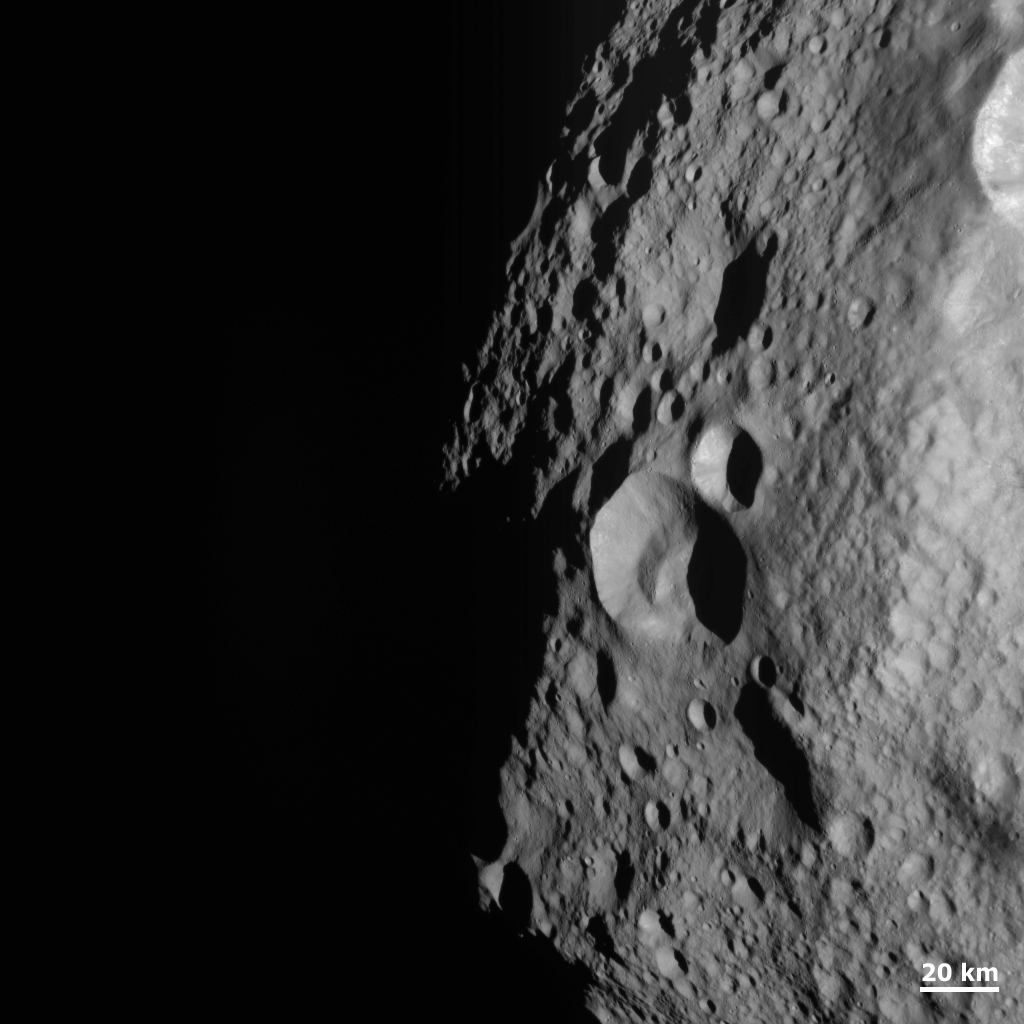

Young and Old Crater at the Night and Day Boundary on Vesta

NASA’s Dawn spacecraft obtained this image with its framing camera on Aug. 11, 2011. This image was taken through the camera’s clear filter. The image has a resolution of about 260 meters per pixel.

The Dawn mission to Vesta and Ceres is managed by NASA’s Jet Propulsion Laboratory, a division of the California Institute of Technology in Pasadena, for NASA’s Science Mission Directorate, Washington. UCLA is responsible for overall Dawn mission science. The Dawn framing cameras were developed and built under the leadership of the Max Planck Institute for Solar System Research, Katlenburg-Lindau, Germany, with significant contributions by DLR German Aerospace Center, Institute of Planetary Research, Berlin, and in coordination with the Institute of Computer and Communication Network Engineering, Braunschweig. The Framing Camera project is funded by the Max Planck Society, DLR, and NASA/JPL.

Credit: NASA/JPL-Caltech/UCLA/MPS/DLR/IDA